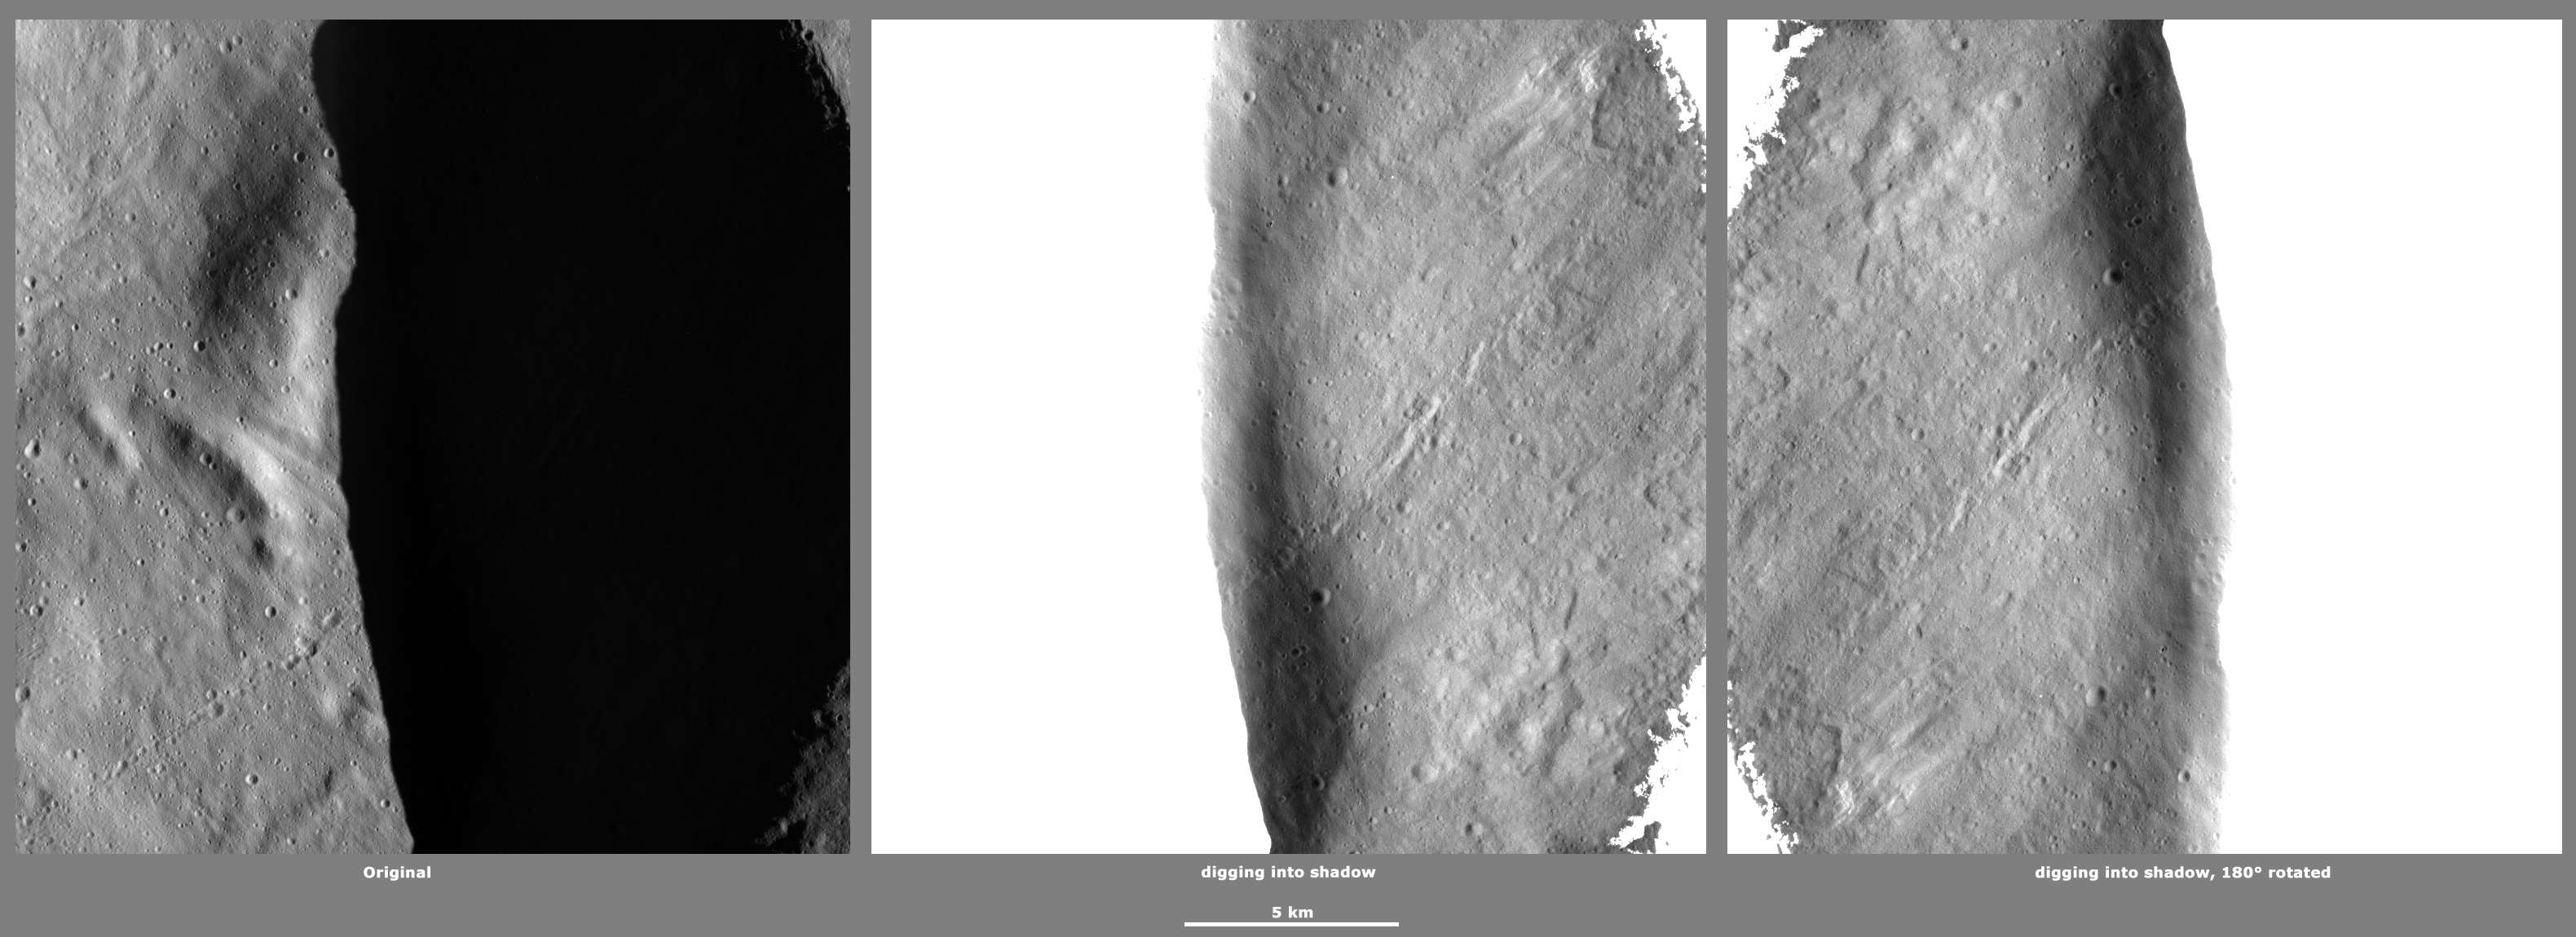

Revealing Shadows 2

These Dawn framing camera (FC) images of Vesta demonstrate a special analytical technique, which results in shadowed areas of Vesta’s surface becoming illuminated. These shadowed areas are usually in the interiors of craters. In this technique reflected light from crater walls, which are lit by the sun, is used to peer into the shadowed areas, which are not lit by the sun. The reflected light that scatters into the shadows is very faint. But, the superb dynamic range of the framing camera detector results in the enhancement of this weak signal. Thus, the surface in the shadowed areas is illuminated by reflected light from the surrounding topography. The left image shows the crater with a shadowed interior and the center image shows the illuminated shadowed interior. Interestingly, the light reflected into the shadowed area has a different geometry, which results in concave features like craters looking more like convex blisters. The illuminated image is rotated by 180 degrees in order to adjust for this effect. In the illuminated, rotated image small craters and streak features resulting from slumping can be seen. There is a narrow chain of craters outside of the crater’s rim in the bottom left corner of the left image. In the illuminated image this chain of craters is seen to continue into the crater’s interior.

The original image is located in Vesta’s Oppia quadrangle, in Vesta’s northern hemisphere. NASA’s Dawn spacecraft obtained this image with its on Jan 11, 2012. This image was taken through the camera’s clear filter. The distance to the surface of Vesta is 272 kilometers (169 miles) and the image has a resolution of about 19 meters (62 feet) per pixel. This image was acquired during the LAMO (low-altitude mapping orbit) phase of the mission.

The Dawn mission to Vesta and Ceres is managed by NASA’s Jet Propulsion Laboratory, a division of the California Institute of Technology in Pasadena, for NASA’s Science Mission Directorate, Washington D.C. UCLA is responsible for overall Dawn mission science. The Dawn framing cameras have been developed and built under the leadership of the Max Planck Institute for Solar System Research, Katlenburg-Lindau, Germany, with significant contributions by DLR German Aerospace Center, Institute of Planetary Research, Berlin, and in coordination with the Institute of Computer and Communication Network Engineering, Braunschweig. The framing camera project is funded by the Max Planck Society, DLR, and NASA/JPL.

Credit: NASA/JPL-Caltech/UCLA/MPS/DLR/IDA